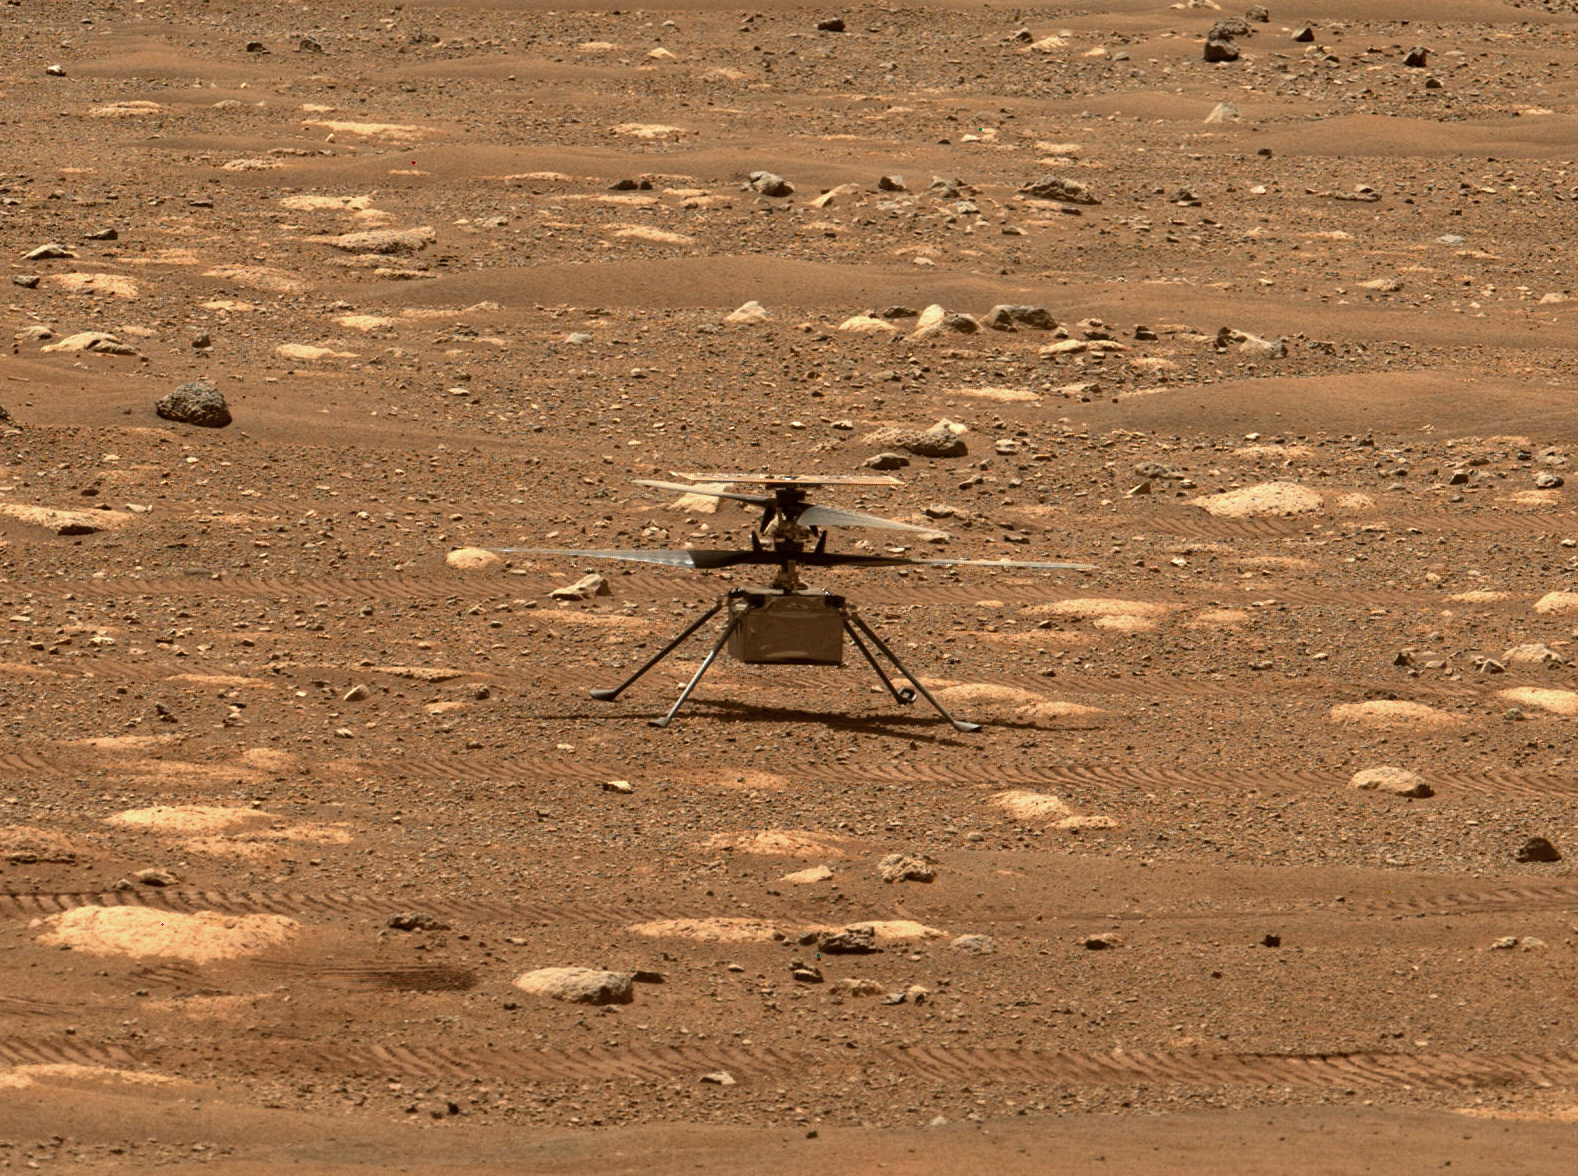

Ingenuity’s Blades Are Released

NASA’s Ingenuity helicopter unlocked its rotor blades, allowing them to spin freely, on April 7, 2021, the 47th Martian day, or sol, of the mission. They had been held in place since before launch, and the unlocking is one of several milestones that must be met before the helicopter can attempt the first powered, controlled flight on another planet. This image was captured by the Mastcam-Z imager on NASA’s Perseverance Mars rover on the following sol, April 8, 2021.

The Ingenuity Mars Helicopter was built by JPL, which also manages this technology demonstration project for NASA Headquarters. It is supported by NASA’s Science Mission Directorate, Aeronautics Research Mission Directorate, and Space Technology Mission Directorate. NASA’s Ames Research Center and Langley Research Center provided significant flight performance analysis and technical assistance during Ingenuity’s development.

A key objective for Perseverance’s mission on Mars is astrobiology, including the search for signs of ancient microbial life. The rover will characterize the planet’s geology and past climate, pave the way for human exploration of the Red Planet, and be the first mission to collect and cache Martian rock and regolith (broken rock and dust).

Subsequent NASA missions, in cooperation with ESA (European Space Agency), would send spacecraft to Mars to collect these sealed samples from the surface and return them to Earth for in-depth analysis.

The Mars 2020 Perseverance mission is part of NASA’s Moon to Mars exploration approach, which includes Artemis missions to the Moon that will help prepare for human exploration of the Red Planet.

Credit: NASA/JPL-Caltech